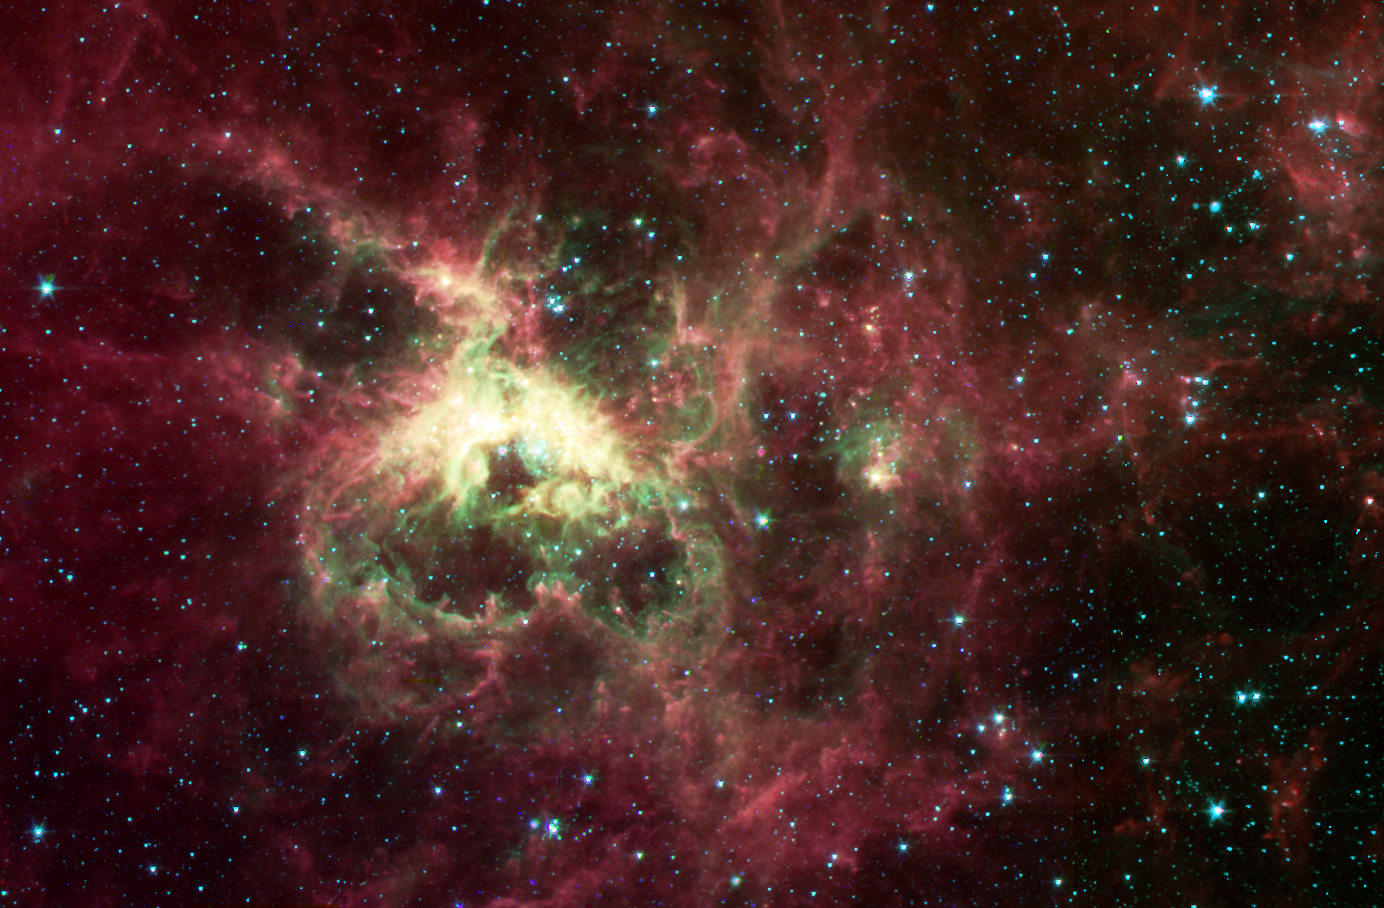

The Tarantula Nebula

NASA’s new Spitzer Space Telescope, formerly known as the Space Infrared Telescope Facility, has captured in stunning detail the spidery filaments and newborn stars of the Tarantula Nebula, a rich star-forming region also known as 30 Doradus. This cloud of glowing dust and gas is located in the Large Magellanic Cloud, the nearest galaxy to our own Milky Way, and is visible primarily from the Southern Hemisphere. This image of an interstellar cauldron provides a snapshot of the complex physical processes and chemistry that govern the birth – and death – of stars.

At the heart of the nebula is a compact cluster of stars, known as R136, which contains very massive and young stars. The brightest of these blue supergiant stars are up to 100 times more massive than the Sun, and are at least 100,000 times more luminous. These stars will live fast and die young, at least by astronomical standards, exhausting their nuclear fuel in a few million years.

The Spitzer Space Telescope image was obtained with an infrared array camera that is sensitive to invisible infrared light at wavelengths that are about ten times longer than visible light. In this four-color composite, emission at 3.6 microns is depicted in blue, 4.5 microns in green, 5.8 microns in orange, and 8.0 microns in red. The image covers a region that is three-quarters the size of the full moon.

The Spitzer observations penetrate the dust clouds throughout the Tarantula to reveal previously hidden sites of star formation. Within the luminescent nebula, many holes are also apparent. These voids are produced by highly energetic winds originating from the massive stars in the central star cluster. The structures at the edges of these voids are particularly interesting. Dense pillars of gas and dust, sculpted by the stellar radiation, denote the birthplace of future generations of stars.

The Spitzer image provides information about the composition of the material at the edges of the voids. The surface layers closest to the massive stars are subject to the most intense stellar radiation. Here, the atoms are stripped of their electrons, and the green color of these regions is indicative of the radiation from this highly excited, or ‘ionized,’ material. The ubiquitous red filaments seen throughout the image reveal the presence of molecular material thought to be rich in hydrocarbons.

The Tarantula Nebula is the nearest example of a ‘starburst’ phenomenon, in which intense episodes of star formation occur on massive scales. Most starbursts, however, are associated with dusty and distant galaxies. Spitzer infrared observations of the Tarantula provide astronomers with an unprecedented view of the lifecycle of massive stars and their vital role in regulating the birth of future stellar and planetary systems.

Credit: NASA/JPL-Caltech/Cornell University and University of Leiden